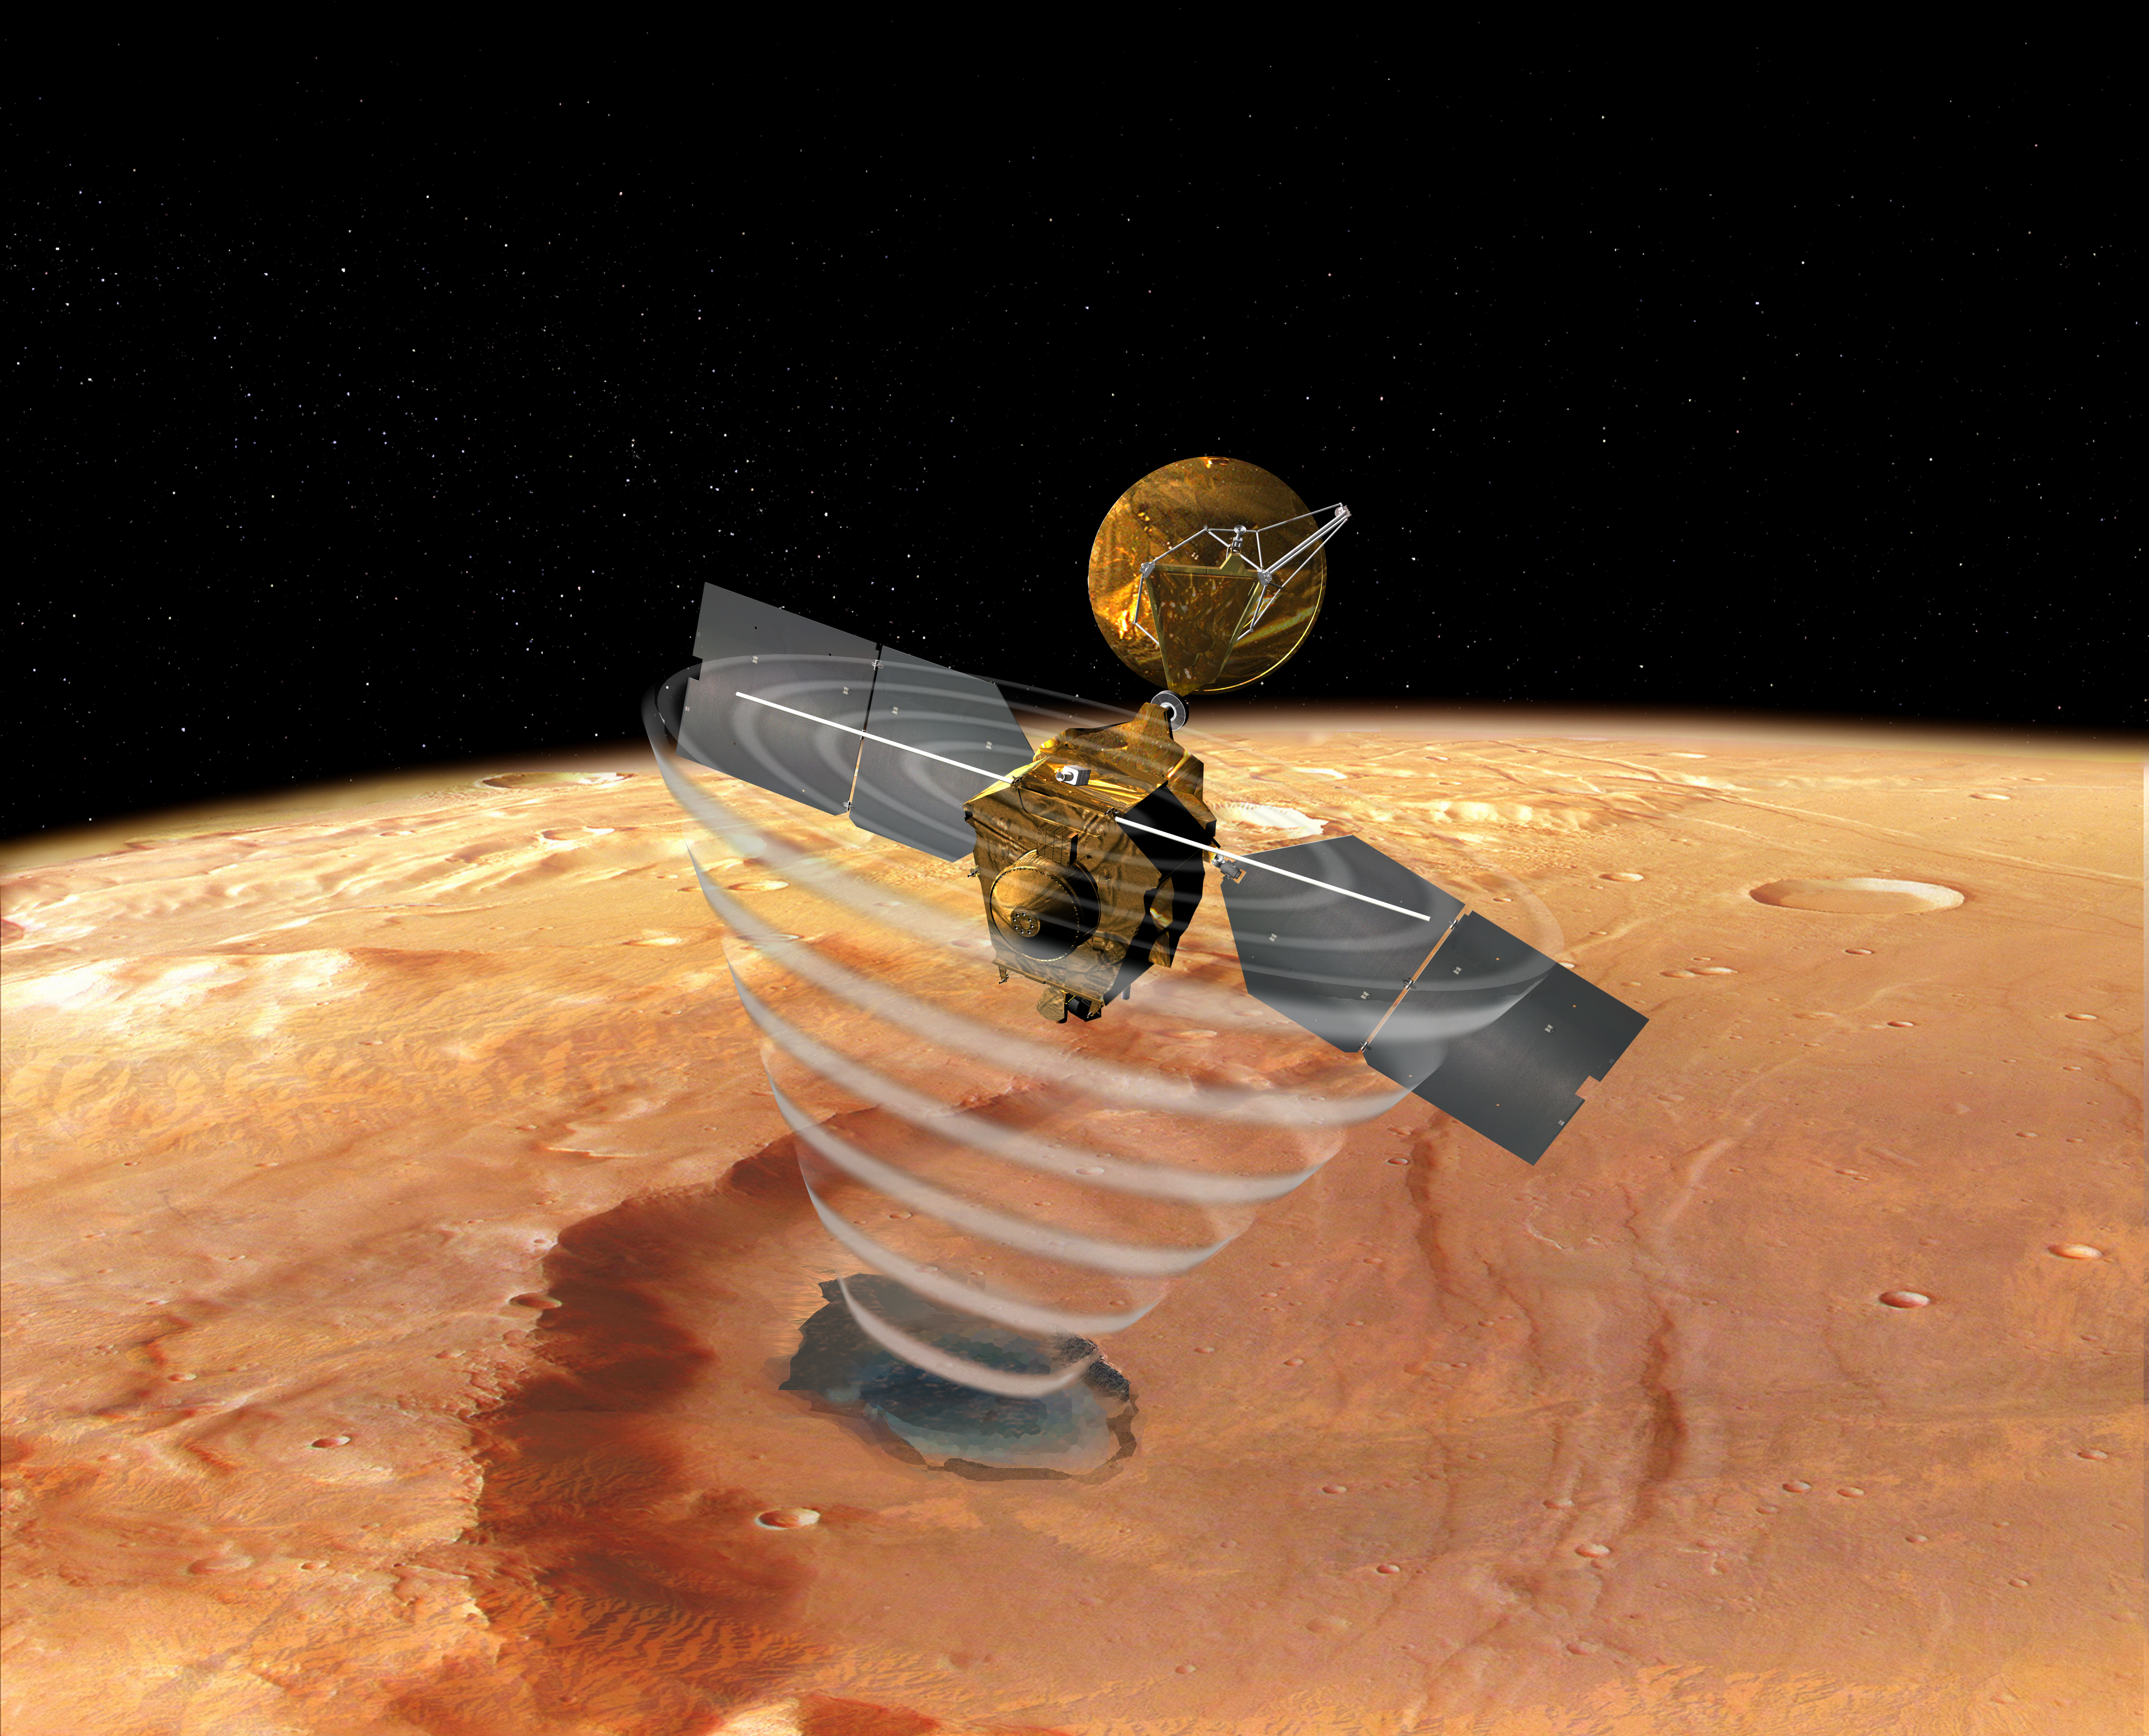

Mars Reconnaissance Orbiter’s Radar, Top View (Artist’s Concept)

This image is an artist’s concept of a view looking down on NASA’s Mars Reconnaissance Orbiter. The spacecraft is pictured using its Shallow Subsurface Radar instrument (SHARAD) to “look” under the surface of Mars.

The radar instrument will seek liquid or frozen water within the first few hundred feet (up to a kilometer) under the martian surface.

Credit: NASA/JPL